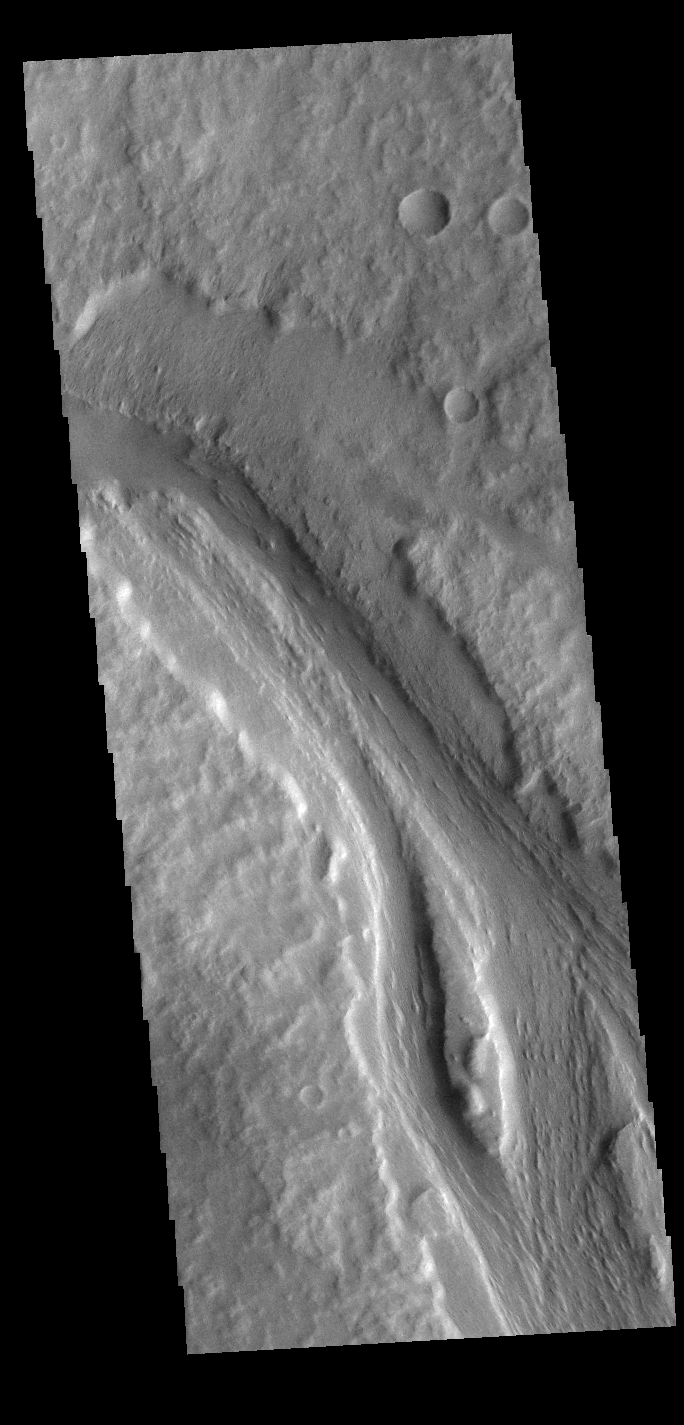

Labou Vallis

Today’s VIS image shows a section of Labou Vallis. Labou Vallis is located south of Eumenides Dorsum and is 258 kilometers (160 miles) long. The ‘tail’ of the tear-dropped shaped island in the center of the channel points downstream, indicating the liquid flow was towards the top of this image.

Credit: NASA/JPL-Caltech/ASU